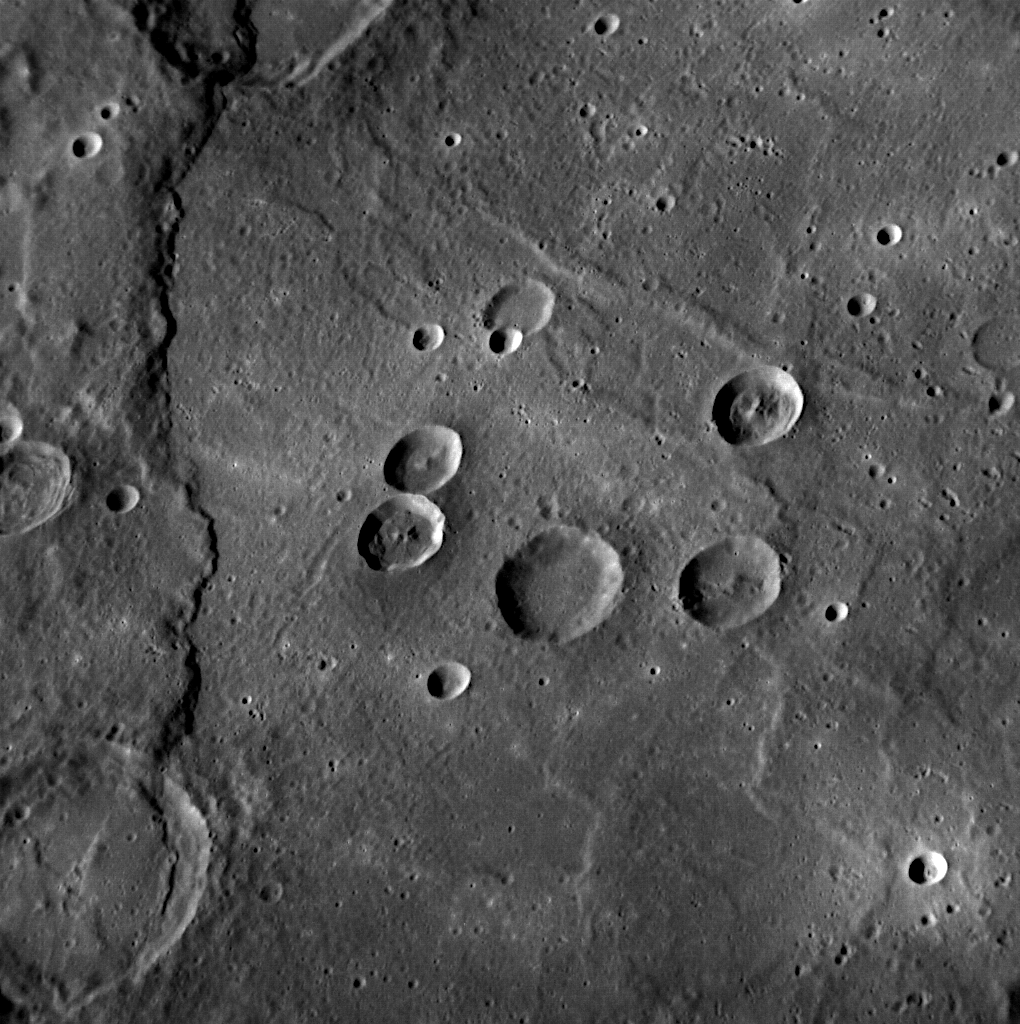

The Scarp in Rembrandt

The long scarp trending vertically on the left-side of this image is located in the interior of the large 715-kilometer diameter Rembrandt impact basin. The interior of Rembrandt hosts not only this compressional scarp but also a set of radial extensional troughs. View these links to see Rembrandt in color or in 3D.

Date acquired: February 07, 2012
Image Mission Elapsed Time (MET): 237089673
Image ID: 1363507
Instrument: Narrow Angle Camera (NAC) of the Mercury Dual Imaging System (MDIS)
Center Latitude: -35.48°
Center Longitude: 82.5° E
Resolution: 210 meters/pixel
Scale: This image is approximately 210 kilometers (130 miles) across
Orientation: North is toward the upper left corner
Incidence Angle: 62.5°
Emission Angle: 36.9°
Phase Angle: 78.1°
Phase Angle: 67.4°

The MESSENGER spacecraft is the first ever to orbit the planet Mercury, and the spacecraft’s seven scientific instruments and radio science investigation are unraveling the history and evolution of the Solar System’s innermost planet. Visit the Why Mercury? section of this website to learn more about the key science questions that the MESSENGER mission is addressing. During the one-year primary mission, MDIS is scheduled to acquire more than 75,000 images in support of MESSENGER’s science goals.

These images are from MESSENGER, a NASA Discovery mission to conduct the first orbital study of the innermost planet, Mercury. For information regarding the use of images, see the MESSENGER image use policy.

Credit: NASA/Johns Hopkins University Applied Physics Laboratory/Carnegie Institution of Washington